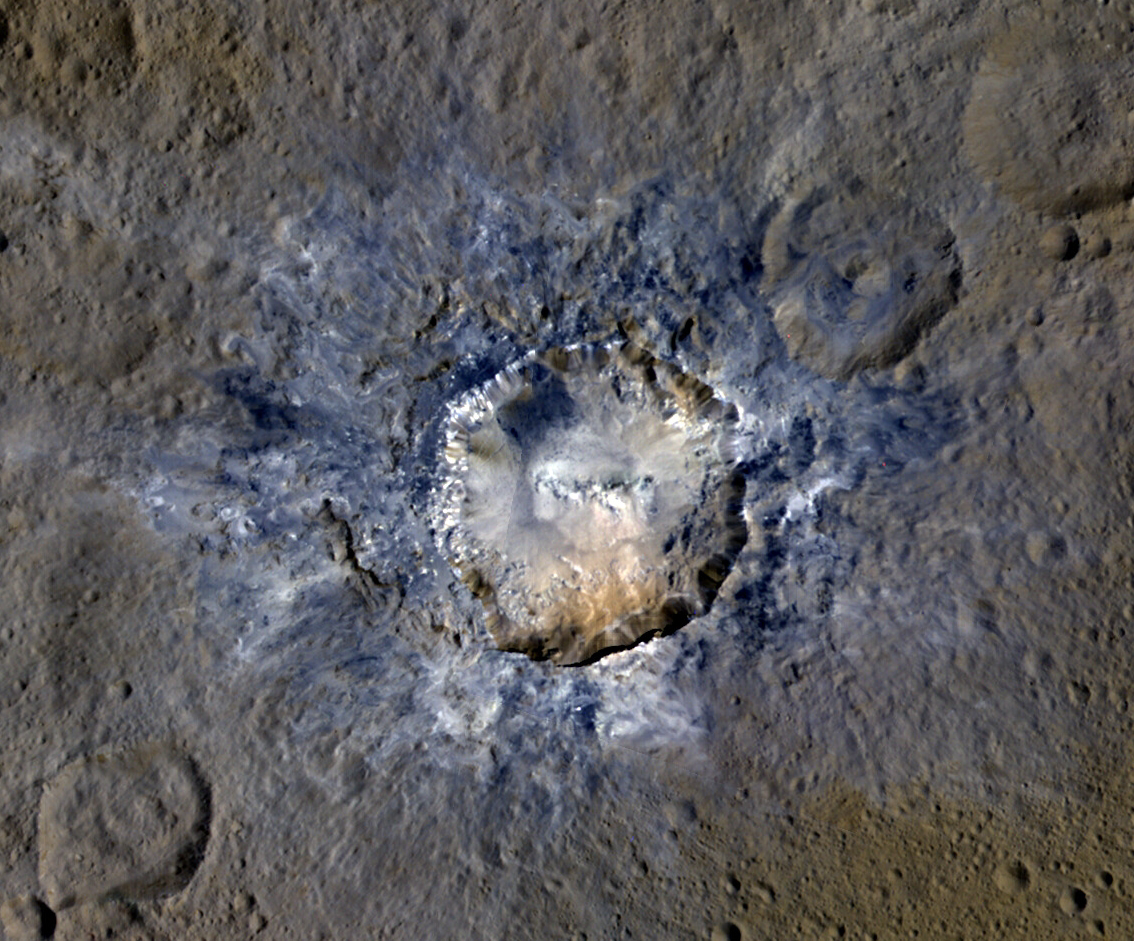

Haulani Crater in Enhanced Color

Ceres’ Haulani Crater, with a diameter of 21 miles (34 kilometers), shows evidence of landslides from its crater rim. Smooth material and a central ridge stand out on its floor. This image was made using data from NASA’s Dawn spacecraft when it was in its high-altitude mapping orbit, at a distance of 915 miles (1,470 kilometers) from Ceres.

This enhanced color view allows scientists to gain insight into materials and how they relate to surface morphology. Rays of bluish ejected material are prominent in this image. The color blue in such views has been associated with young features on Ceres.

Dawn’s mission is managed by JPL for NASA’s Science Mission Directorate in Washington. Dawn is a project of the directorate’s Discovery Program, managed by NASA’s Marshall Space Flight Center in Huntsville, Alabama. UCLA is responsible for overall Dawn mission science. Orbital ATK, Inc., in Dulles, Virginia, designed and built the spacecraft. The German Aerospace Center, the Max Planck Institute for Solar System Research, the Italian Space Agency and the Italian National Astrophysical Institute are international partners on the mission team.

Credit: NASA/JPL-Caltech/UCLA/MPS/DLR/IDA